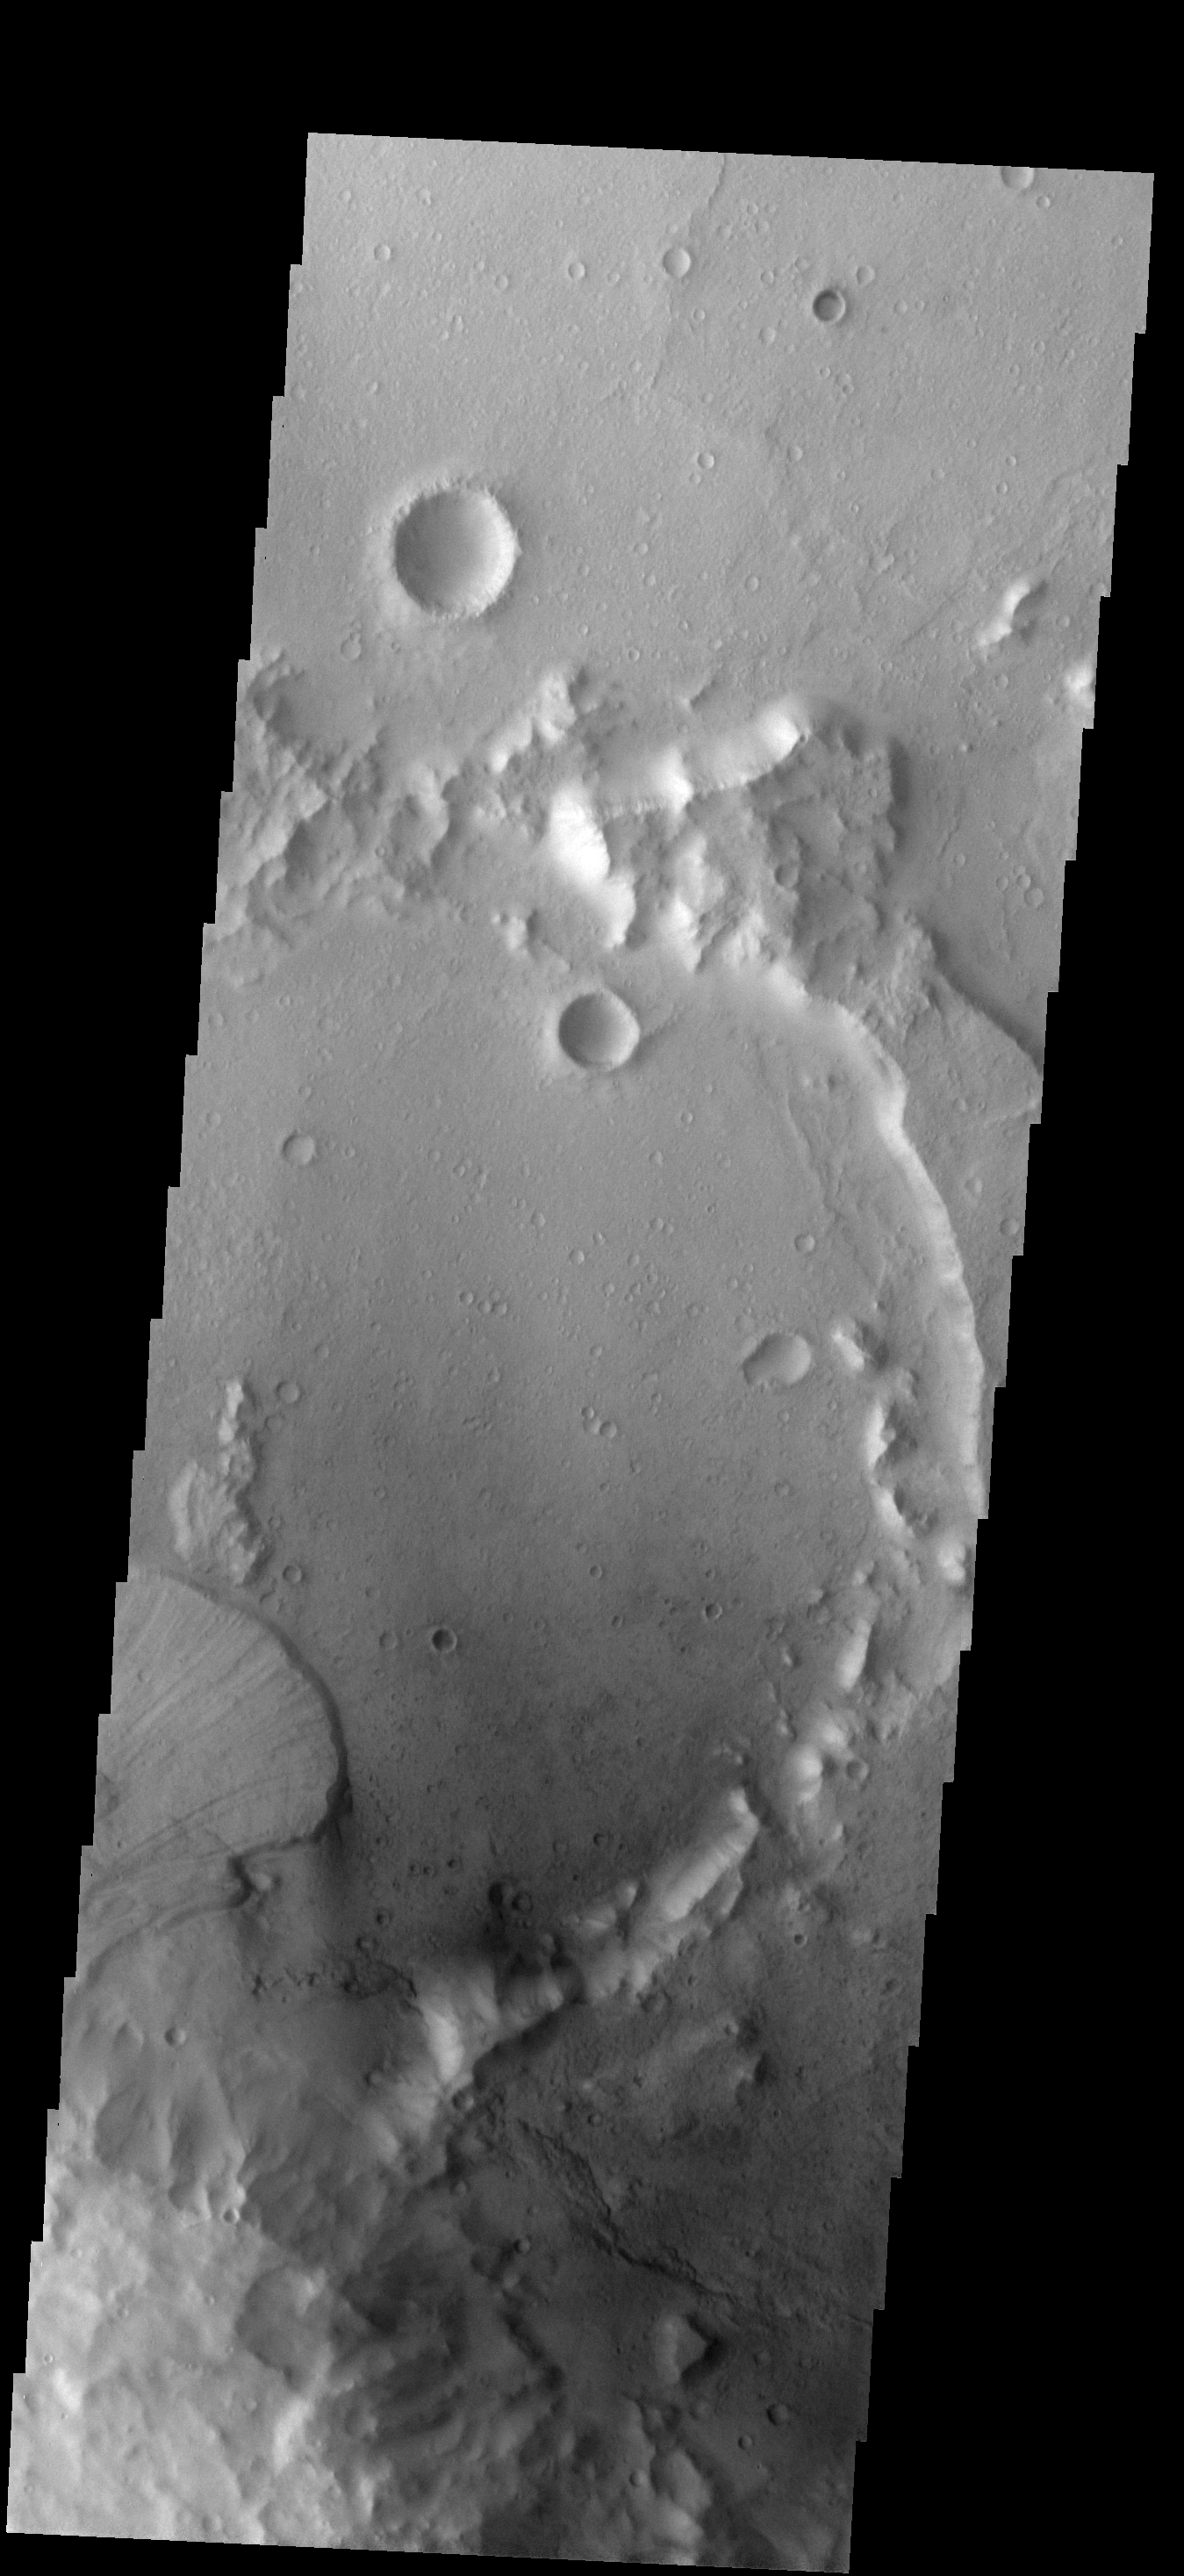

Landslide

The landslide in this image originated from the rim of this unnamed crater.

Image information: VIS instrument. Latitude -14.1N, Longitude 142.3E. 18 meter/pixel resolution.

Please see the THEMIS Data Citation Note for details on crediting THEMIS images.

Note: this THEMIS visual image has not been radiometrically nor geometrically calibrated for this preliminary release. An empirical correction has been performed to remove instrumental effects. A linear shift has been applied in the cross-track and down-track direction to approximate spacecraft and planetary motion. Fully calibrated and geometrically projected images will be released through the Planetary Data System in accordance with Project policies at a later time.

NASA’s Jet Propulsion Laboratory manages the 2001 Mars Odyssey mission for NASA’s Office of Space Science, Washington, D.C. The Thermal Emission Imaging System (THEMIS) was developed by Arizona State University, Tempe, in collaboration with Raytheon Santa Barbara Remote Sensing. The THEMIS investigation is led by Dr. Philip Christensen at Arizona State University. Lockheed Martin Astronautics, Denver, is the prime contractor for the Odyssey project, and developed and built the orbiter. Mission operations are conducted jointly from Lockheed Martin and from JPL, a division of the California Institute of Technology in Pasadena.

Credit: NASA/JPL/ASU